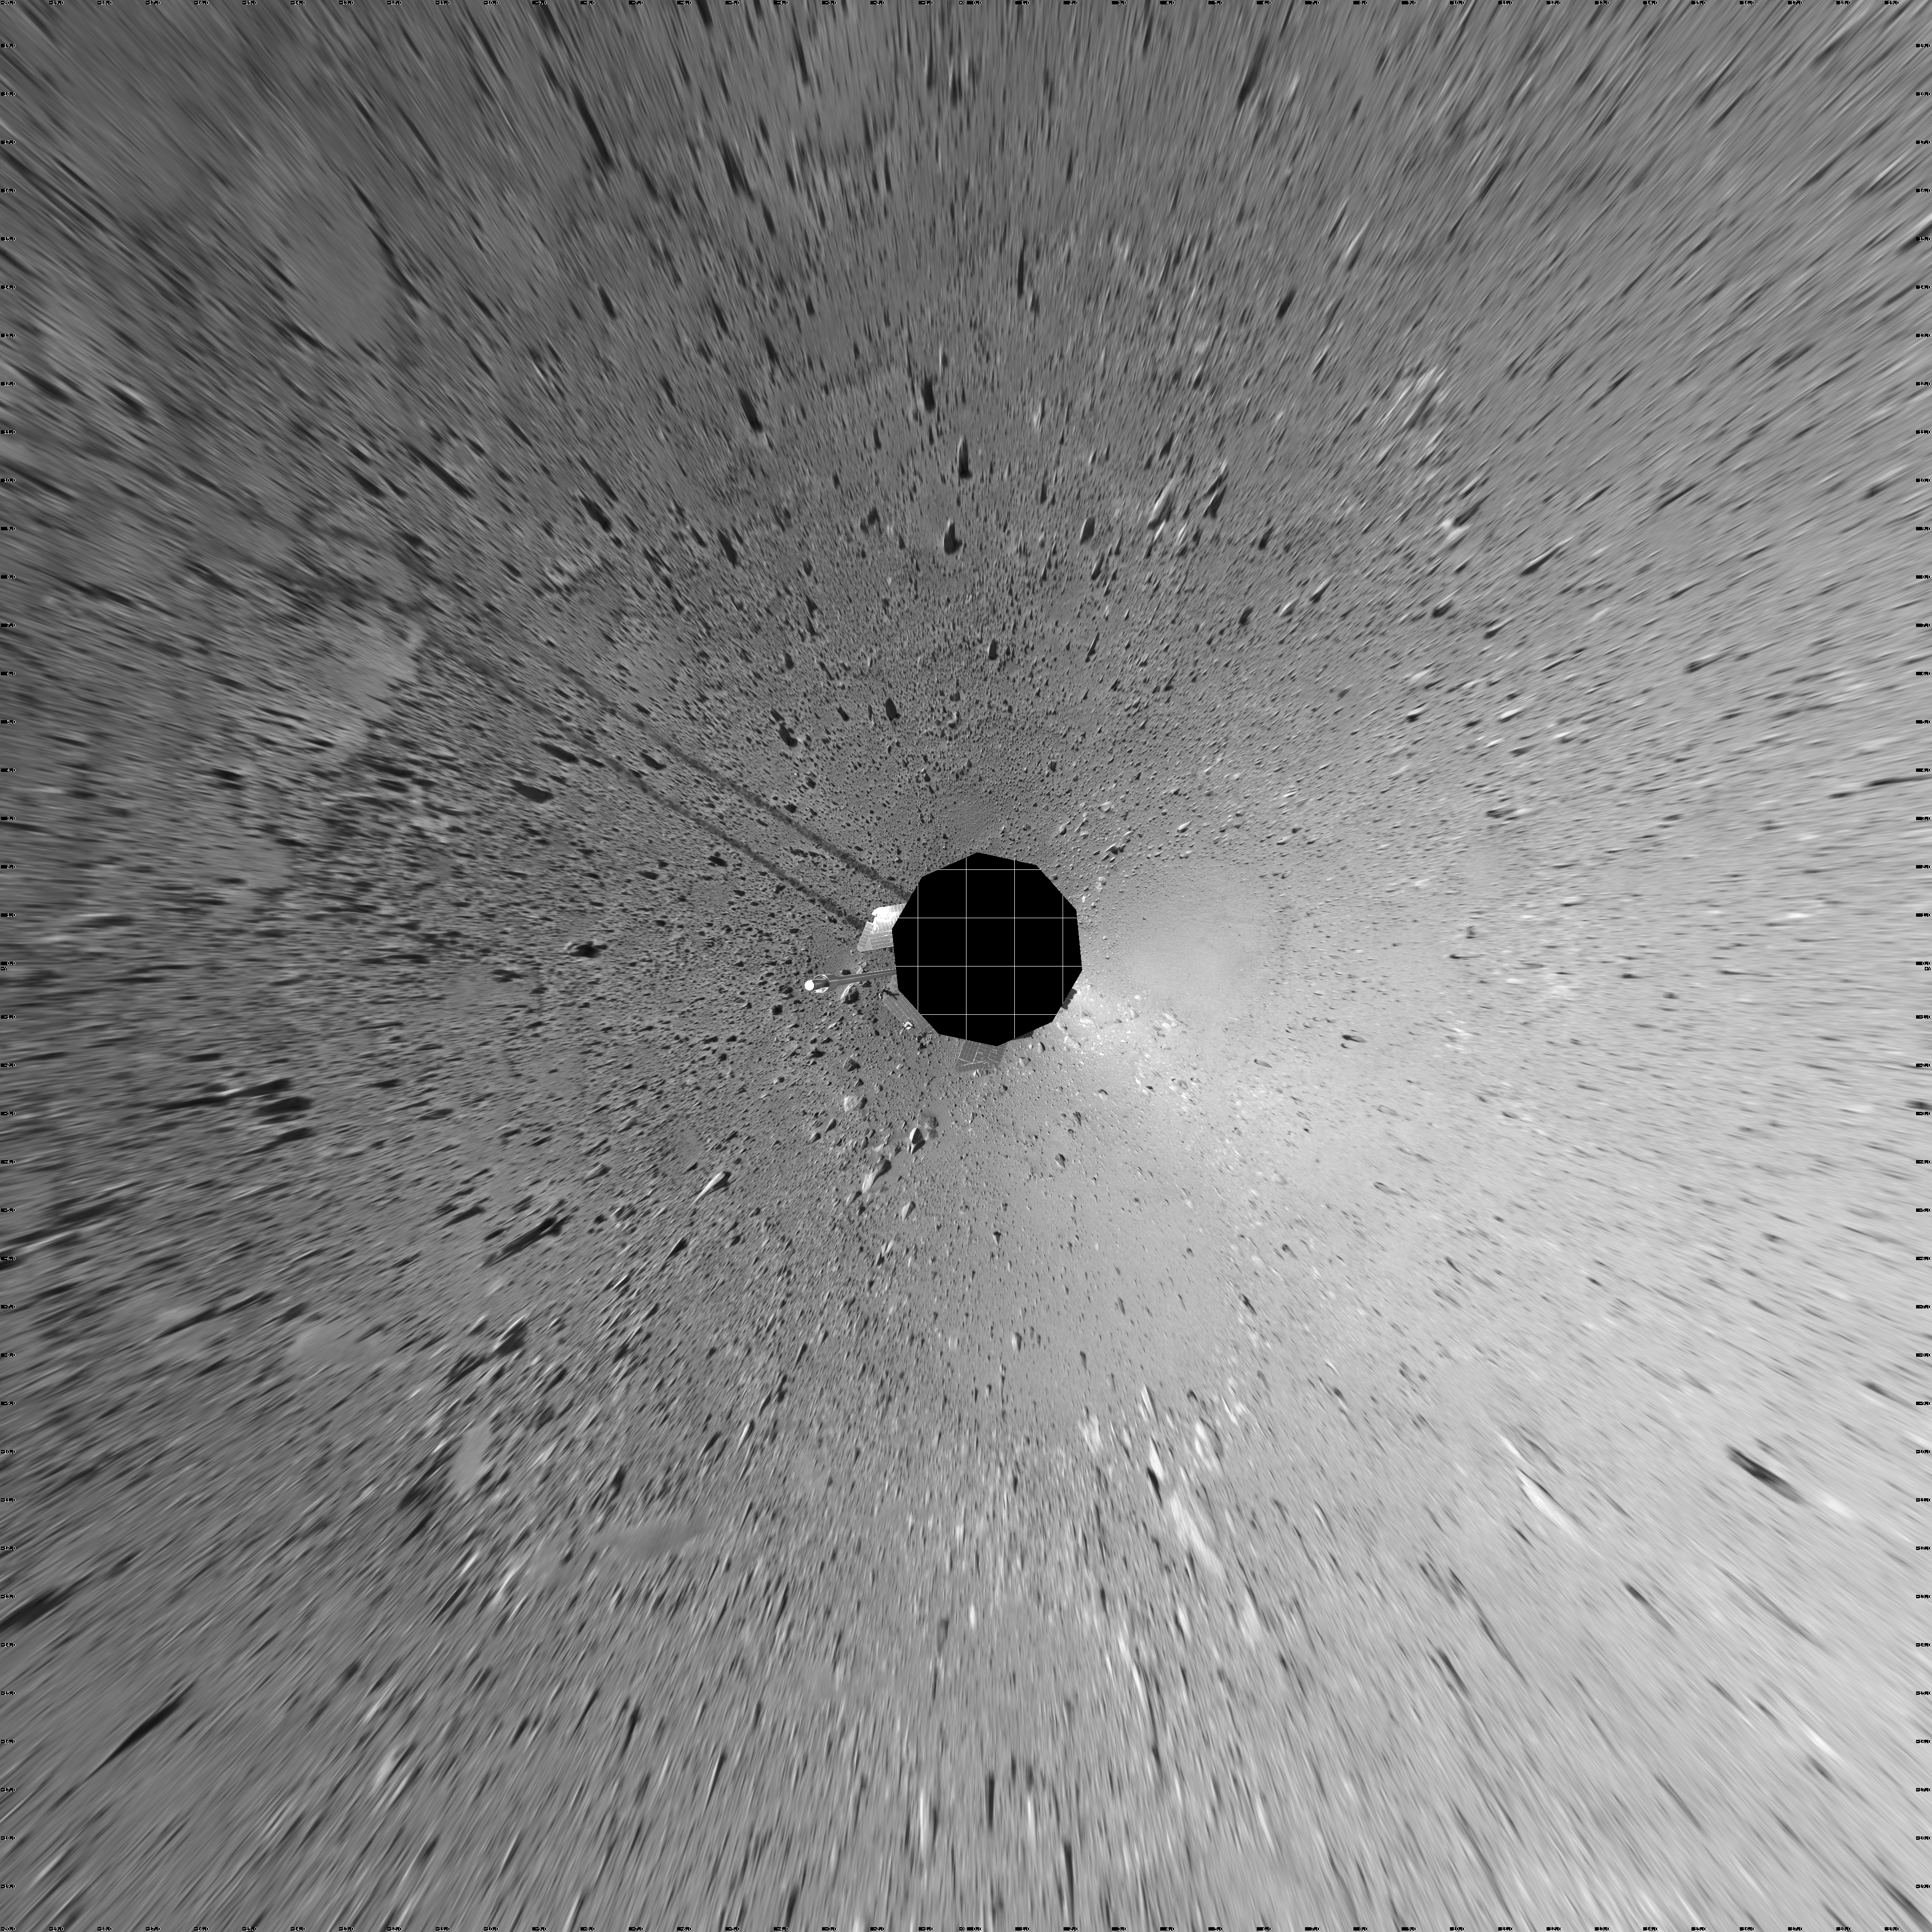

Spirit’s View on Sol 123 (vertical)

This vertical-projection view was created from navigation camera images that NASA’s Mars Exploration Rover Spirit acquired on sol 123 (May 8, 2004). Spirit is sitting at site 44. The rover is on the way to the “Columbia Hills,” which can be seen on the horizon. To this point, Spirit has driven a total of 1,830 meters (1.14 miles). The hills are less than 1.6 kilometers (1 mile) away, and the rover might reach them by mid-June.

Credit: NASA/JPL